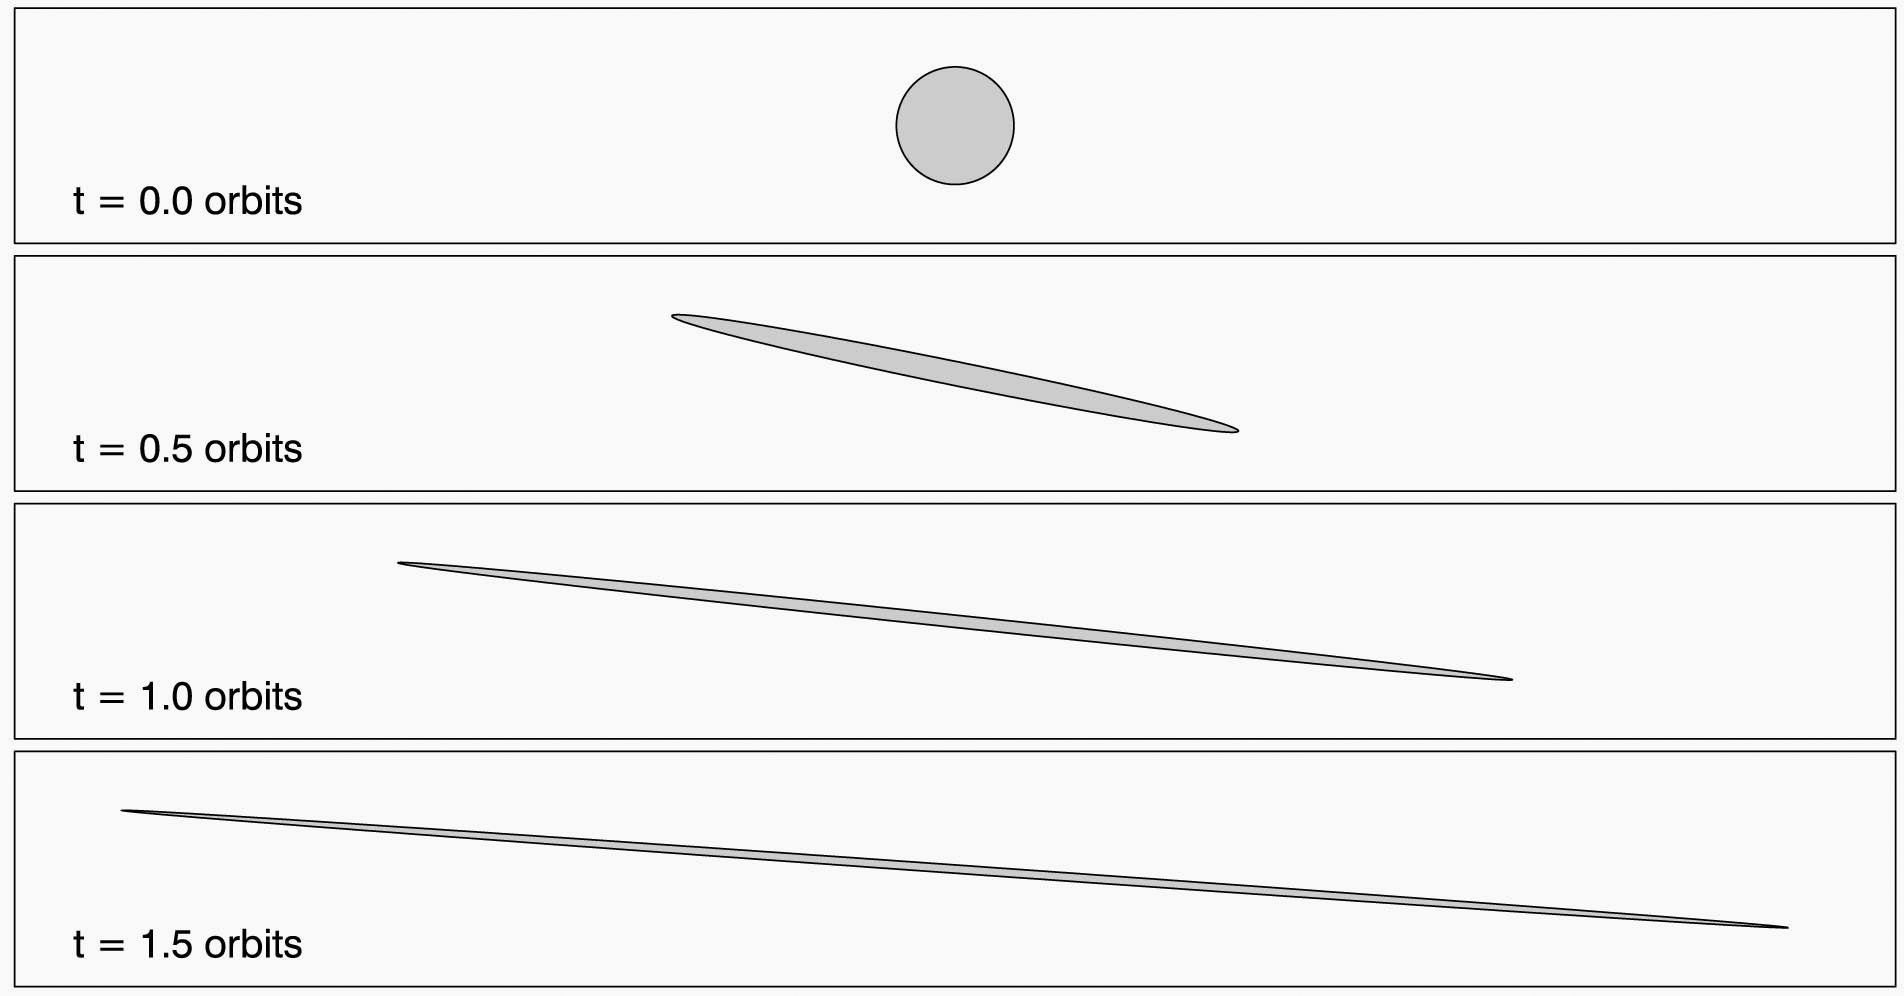

A Race Around Saturn

This illustration depicts the shearing of an initially circular cloud of debris as a result of the particles in the cloud having differing orbital speeds around Saturn. The numbers in the lower left of the panels in the still image show how quickly a cloud can be elongated. After the cloud is formed, each particle within it follows its own simple orbit. The cloud begins to elongate as particles closer to the planet orbit at a faster speed than the particles farther from the planet. Scientists can use the angle the clouds are canted to infer the time elapsed since it was formed. This method was used to determine the times of the impacts that created the clouds in Saturn’s rings that were captured by NASA’s Cassini spacecraft (see PIA14938 for more information).

An animated version of this graphic can be seen at PIA14942.

Credit: NASA/Cornell